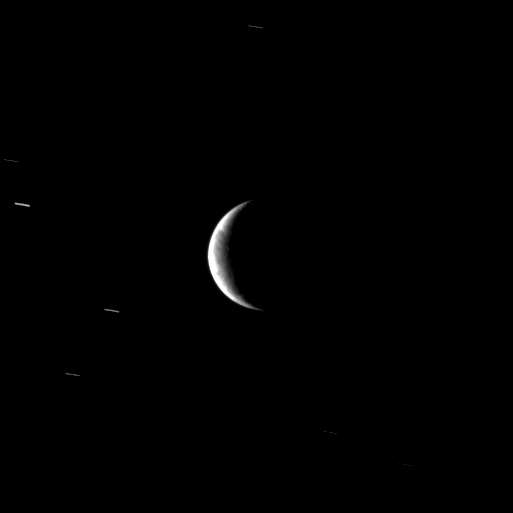

Crescent of Changing Terrain

From a distant perspective, the Cassini spacecraft sees hints of the unusual surface of Saturn’s moon Enceladus, a moon where new terrain is created around a geologically active south polar region.

See PIA11685 to learn more.

Lit terrain seen here is in the area between the trailing hemisphere and Saturn-facing side of Enceladus (504 kilometers, or 313 miles across). North on Enceladus is up and rotated 3 degrees to the left.

Several background stars are visible elongated by the motion of the spacecraft during the exposure.

The image was taken in visible light with the Cassini spacecraft narrow-angle camera on Dec. 25, 2009. The view was acquired at a distance of approximately 742,000 kilometers (461,000 miles) from Enceladus and at a Sun-Enceladus-spacecraft, or phase, angle of 129 degrees. Image scale is 4 kilometers (2 miles) per pixel.

The Cassini-Huygens mission is a cooperative project of NASA, the European Space Agency and the Italian Space Agency. The Jet Propulsion Laboratory, a division of the California Institute of Technology in Pasadena, manages the mission for NASA’s Science Mission Directorate, Washington, D.C. The Cassini orbiter and its two onboard cameras were designed, developed and assembled at JPL. The imaging operations center is based at the Space Science Institute in Boulder, Colo.

Credit: NASA/JPL/Space Science Institute